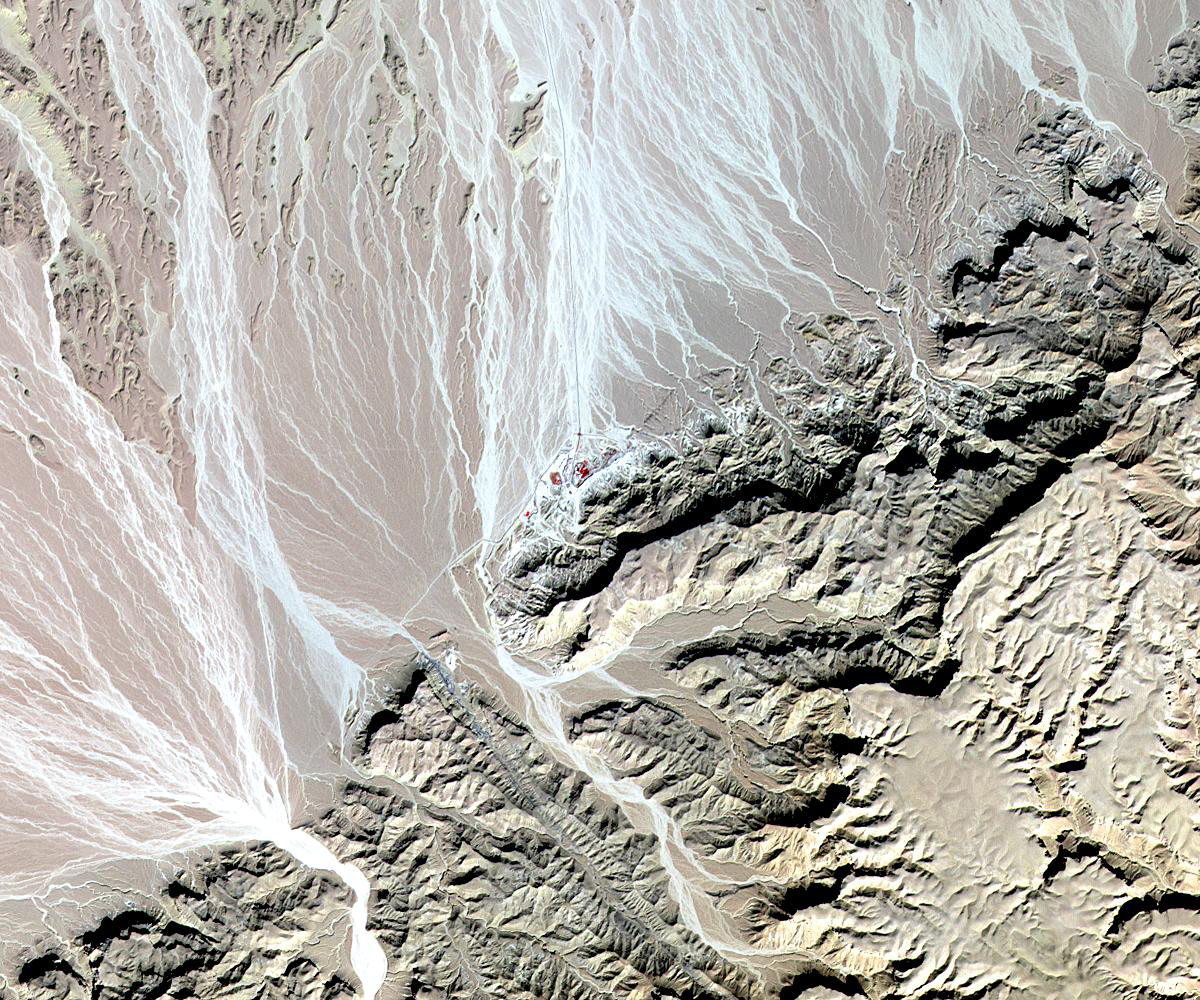

St. Anthony’s Monastery, Egypt

St. Anthony’s, the world’s oldest Christian monastery, recently underwent an extensive restoration. St. Anthony, revered as the founder of Christian monasticism, settled in the remote mountainous area of eastern Egypt near the Red Sea at the end of the 3rd century. The monastery was built around 350 C.E. at an oasis, and remains in use today. Amid the restorations, researchers found the remains of the original monks’ cells from the 4th century. The image was acquired on November 13, 2009, covers an area of 15 x 18 km, and is located near 28.9 degrees north latitude, 32.3 degrees east longitude.

With its 14 spectral bands from the visible to the thermal infrared wavelength region and its high spatial resolution of 15 to 90 meters (about 50 to 300 feet), ASTER images Earth to map and monitor the changing surface of our planet. ASTER is one of five Earth-observing instruments launched December 18, 1999, on NASA’s Terra. The instrument was built by Japan’s Ministry of Economy, Trade and Industry. A joint U.S./Japan science team is responsible for validation and calibration of the instrument and the data products.

The broad spectral coverage and high spectral resolution of ASTER provides scientists in numerous disciplines with critical information for surface mapping and monitoring of dynamic conditions and temporal change. Example applications are: monitoring glacial advances and retreats; monitoring potentially active volcanoes; identifying crop stress; determining cloud morphology and physical properties; wetlands evaluation; thermal pollution monitoring; coral reef degradation; surface temperature mapping of soils and geology; and measuring surface heat balance.

The U.S. science team is located at NASA’s Jet Propulsion Laboratory, Pasadena, Calif. The Terra mission is part of NASA’s Science Mission Directorate, Washington, D.C.

Credit: NASA/GSFC/METI/ERSDAC/JAROS, and U.S./Japan ASTER Science Team